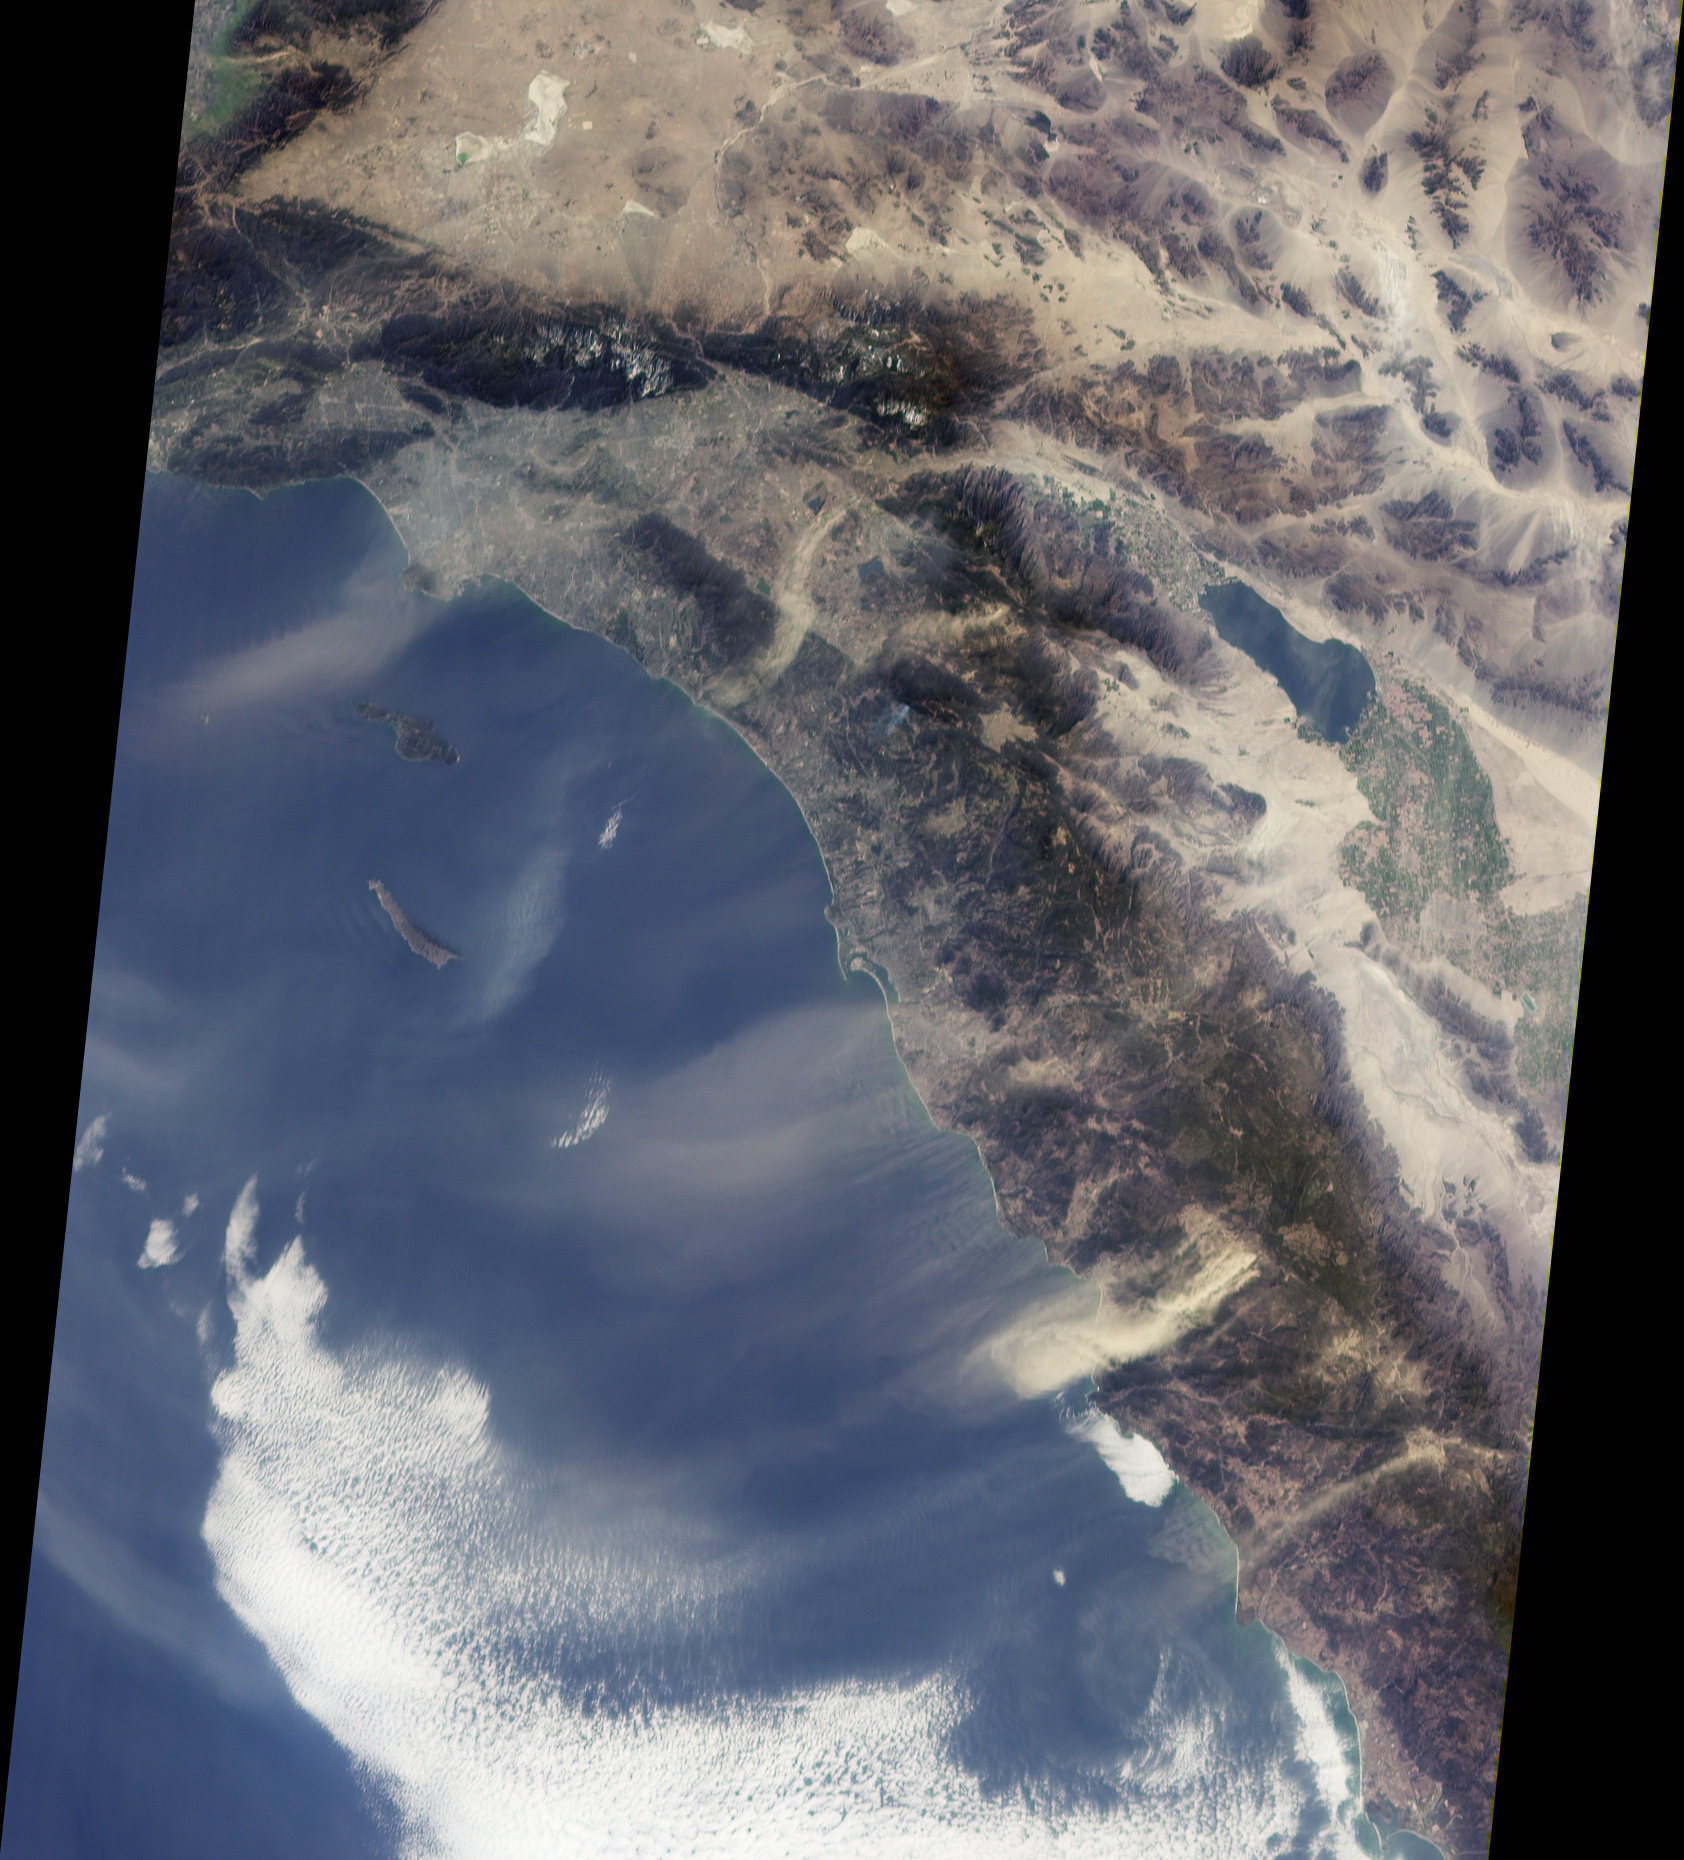

Dusty Skies over Southern California

Southern California’s “Santa Anas” are dry, north-easterly winds having speeds in excess of 25 knots (46 kilometers/hour). Santa Ana conditions are commonly associated with gusts of more than twice this level. These offshore winds usually occur in late fall and winter when a high pressure system forms in the Great Basin between the Sierra Nevadas and the Rocky Mountains. The air warms as it flows downslope from the high plateau, and its speed increases dramatically when forced through narrow canyons and mountain passes. Due to Southern California’s uneven terrain, the strength of the winds varies greatly from place to place, and the Santa Anas can be sufficiently strong to pick up surface dust.

This view from the Multi-angle Imaging SpectroRadiometer shows the pattern of airborne dust stirred up by Santa Ana winds on February 9, 2002. The image is from MISR’s 70-degree forward-viewing camera, and airborne particulates are especially visible due to the camera’s oblique viewing angle. Southeast of the Los Angeles Basin, a swirl of dust, probably blown through the Banning Pass, curves toward the ocean near Dana Point. The largest dust cloud occurs near Ensenada, in Baja California, Mexico. Also visible in this image is a blue-gray smoke plume from a small fire located near the southern flank of Palomar Mountain in Southern California.

This image was acquired during Terra orbit 11423, and represents an area of about 410 kilometers x 511 kilometers.

MISR was built and is managed by NASA’s Jet Propulsion Laboratory, Pasadena, CA, for NASA’s Office of Earth Science, Washington, DC. The Terra satellite is managed by NASA’s Goddard Space Flight Center, Greenbelt, MD. JPL is a division of the California Institute of Technology.

Credit: NASA/GSFC/LaRC/JPL, MISR Team